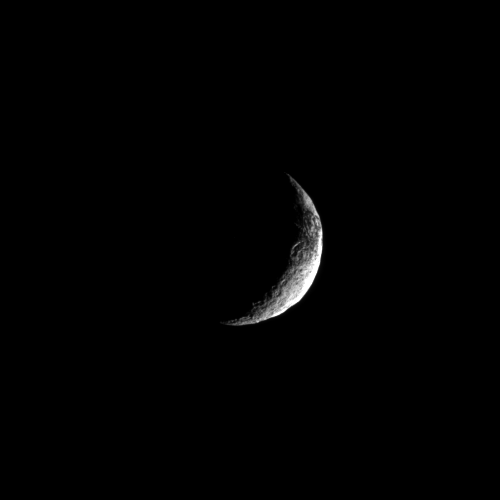

Sliver of Iapetus

The Cassini spacecraft looks toward a crescent of Saturn’s moon Iapetus and glimpses a bit of that moon’s yin-yang appearance.

Scientists continue to investigate the nature of this moon’s dark and light surface. See PIA11690 to learn more. Lit terrain seen here is in the transition area between the Saturn-facing side and trailing hemisphere of Iapetus (1,471 kilometers, or 914 miles across). North on Iapetus is roughly up and rotated 13 degrees to the left. The south pole is to left of the terminator at the bottom of the image.

The image was taken in visible light with the Cassini spacecraft narrow-angle camera on May 4, 2010. The view was obtained at a distance of approximately 1.4 million kilometers (870,000 miles) from Iapetus and at a sun-Iapetus-spacecraft, or phase, angle of 130 degrees. Image scale is 9 kilometers (6 miles) per pixel.

The Cassini-Huygens mission is a cooperative project of NASA, the European Space Agency and the Italian Space Agency. The Jet Propulsion Laboratory, a division of the California Institute of Technology in Pasadena, manages the mission for NASA’s Science Mission Directorate, Washington, D.C. The Cassini orbiter and its two onboard cameras were designed, developed and assembled at JPL. The imaging operations center is based at the Space Science Institute in Boulder, Colo.

Credit: NASA/JPL/Space Science Institute